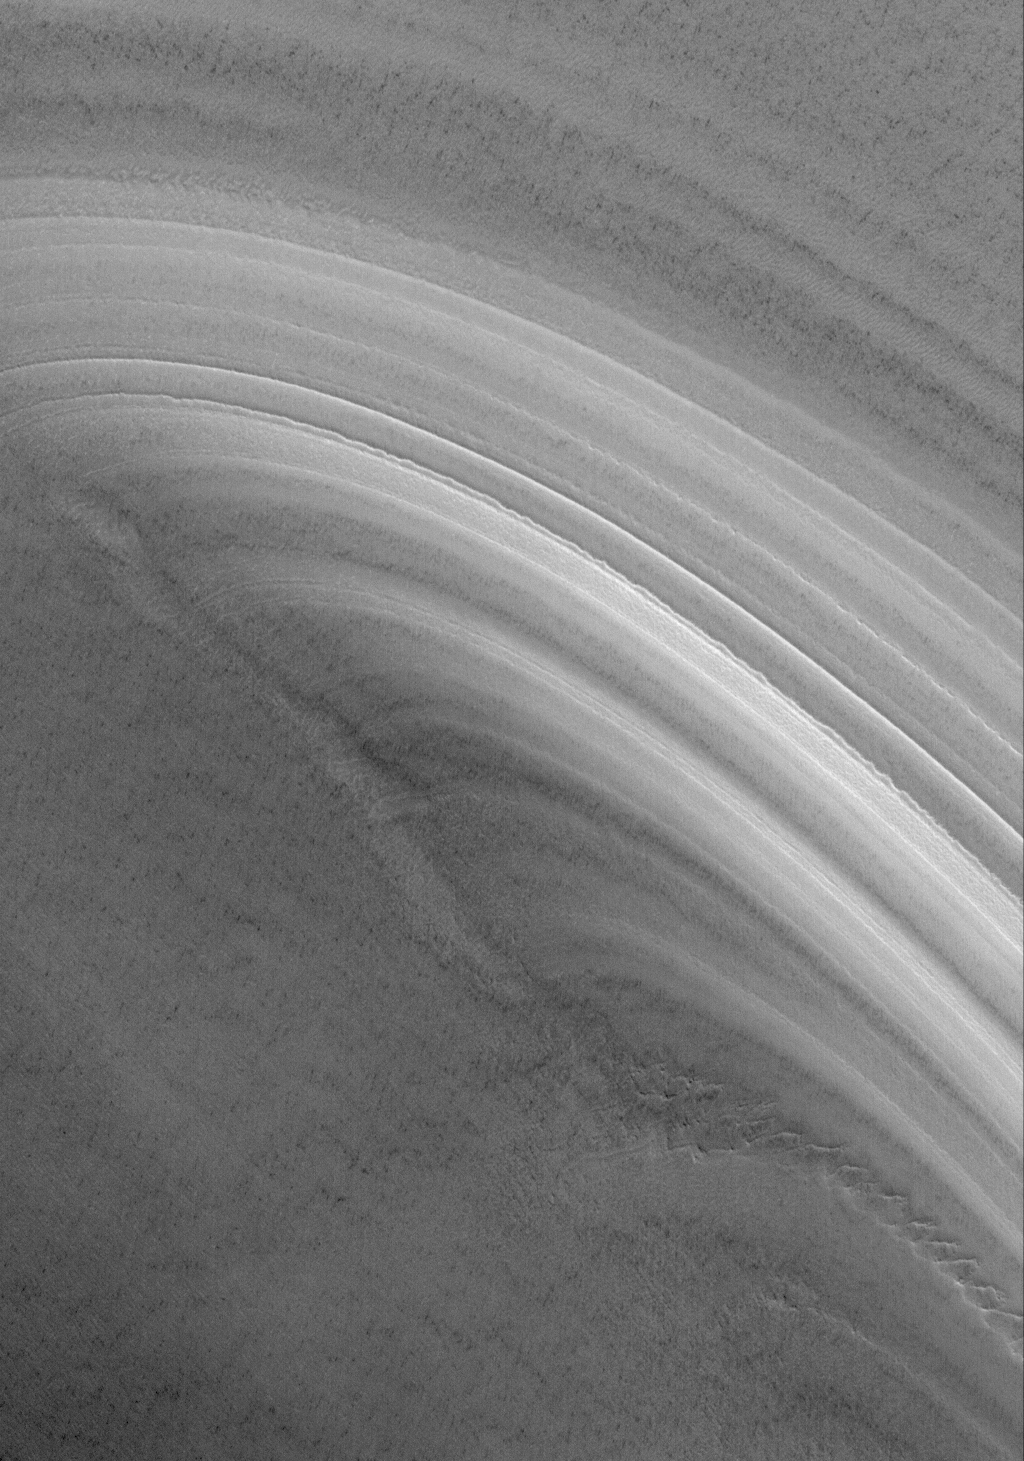

Polar Diving

3 July 2006
This Mars Global Surveyor (MGS) Mars Orbiter Camera (MOC) image shows layers exposed by erosion in a trough within the north polar residual cap of Mars, diving beneath a younger covering of polar materials. The layers have, since the Mariner 9 mission in 1972, been interpreted to be composed of a combination of dust and ice in unknown proportions. In this scene, a layer of solid carbon dioxide, which was deposited during the previous autumn and winter, blankets the trough as well as the adjacent terrain. Throughout northern spring, the carbon dioxide will be removed; by summer, the layers will be frost-free.

Location near: 81.4°N, 352.2°W
Image width: ~3 km (~1.9 mi)
Illumination from: lower left
Season: Northern Spring

Credit: NASA/JPL/Malin Space Science Systems